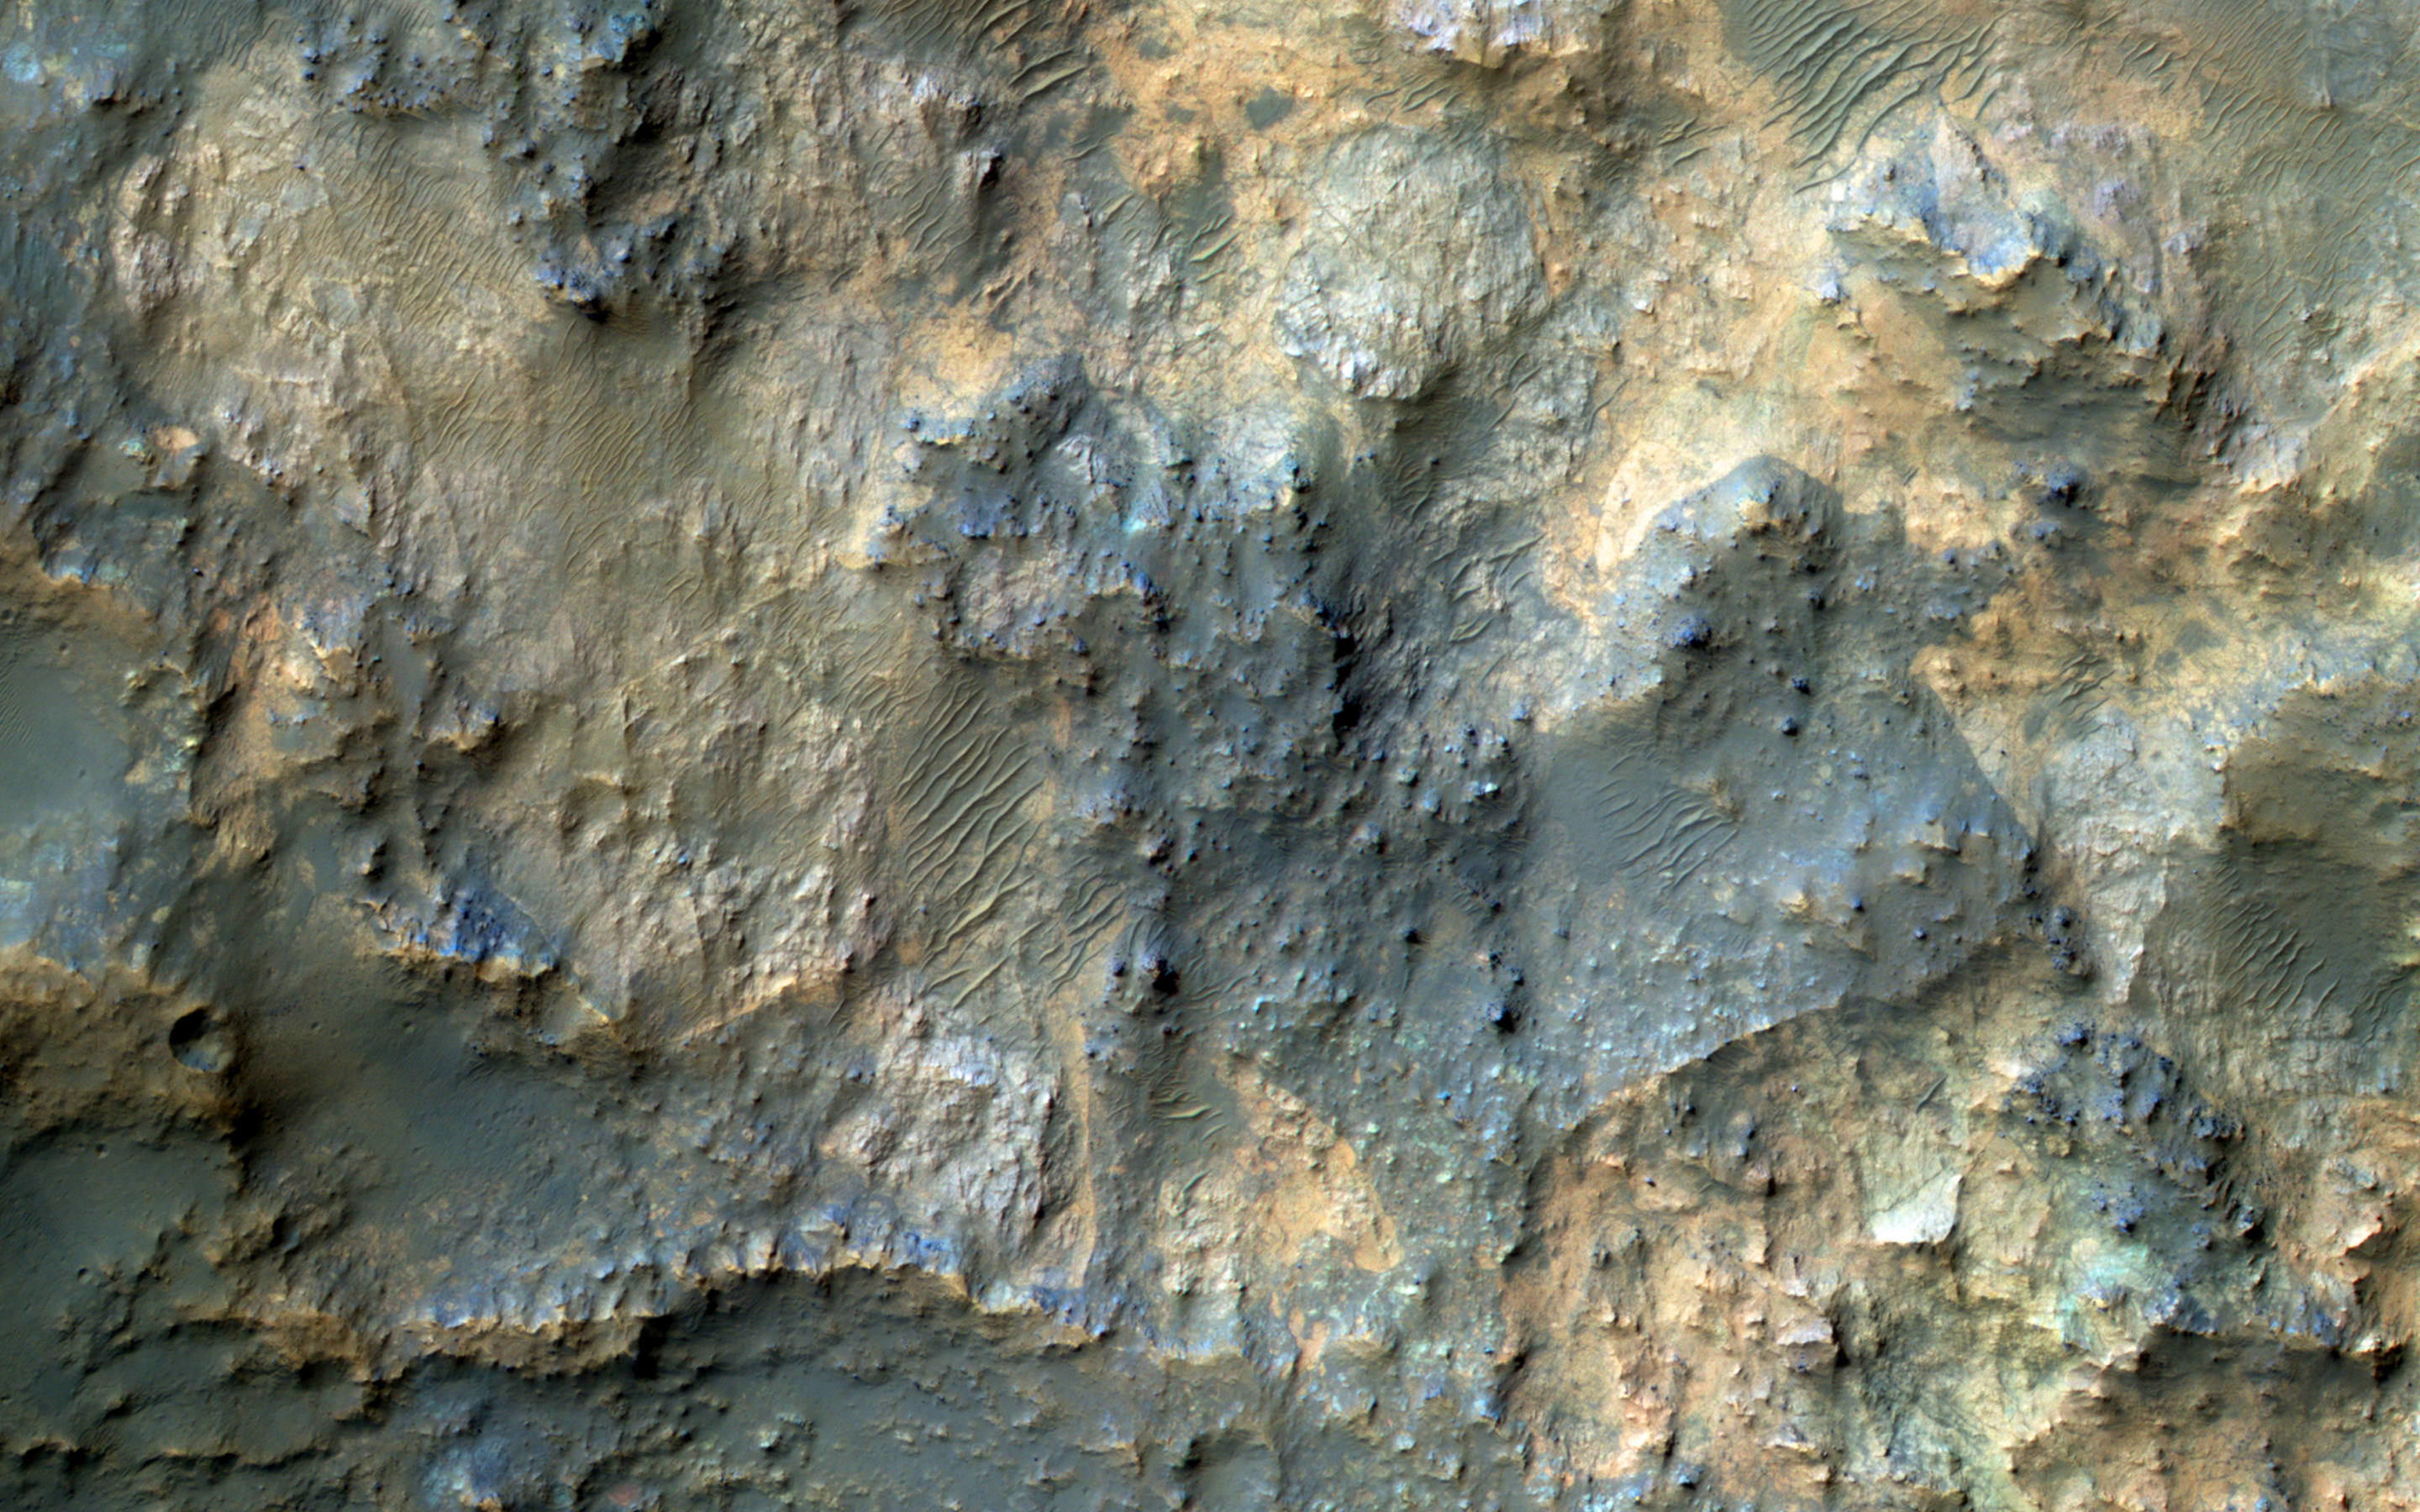

Bedrock North of Terby Crater

This image samples the excellent bedrock exposures north of Terby Crater, which lies on the northern rim of the giant Hellas basin.

An enhanced-color cutout shows a sample of this bedrock, which has a variety of colors and textures. The warm-colored bedrock probably contains hydrated minerals such as clays, whereas the blue-green bedrock is dominated by unaltered mafic minerals. These may be some of the oldest rocks exposed at the Martian surface. Such ancient rocks are extremely rare on Earth.

The University of Arizona, Tucson, operates HiRISE, which was built by Ball Aerospace & Technologies Corp., Boulder, Colo. NASA’s Jet Propulsion Laboratory, a division of the California Institute of Technology in Pasadena, manages the Mars Reconnaissance Orbiter Project for NASA’s Science Mission Directorate, Washington.

Credit: NASA/JPL-Caltech/Univ. of Arizona